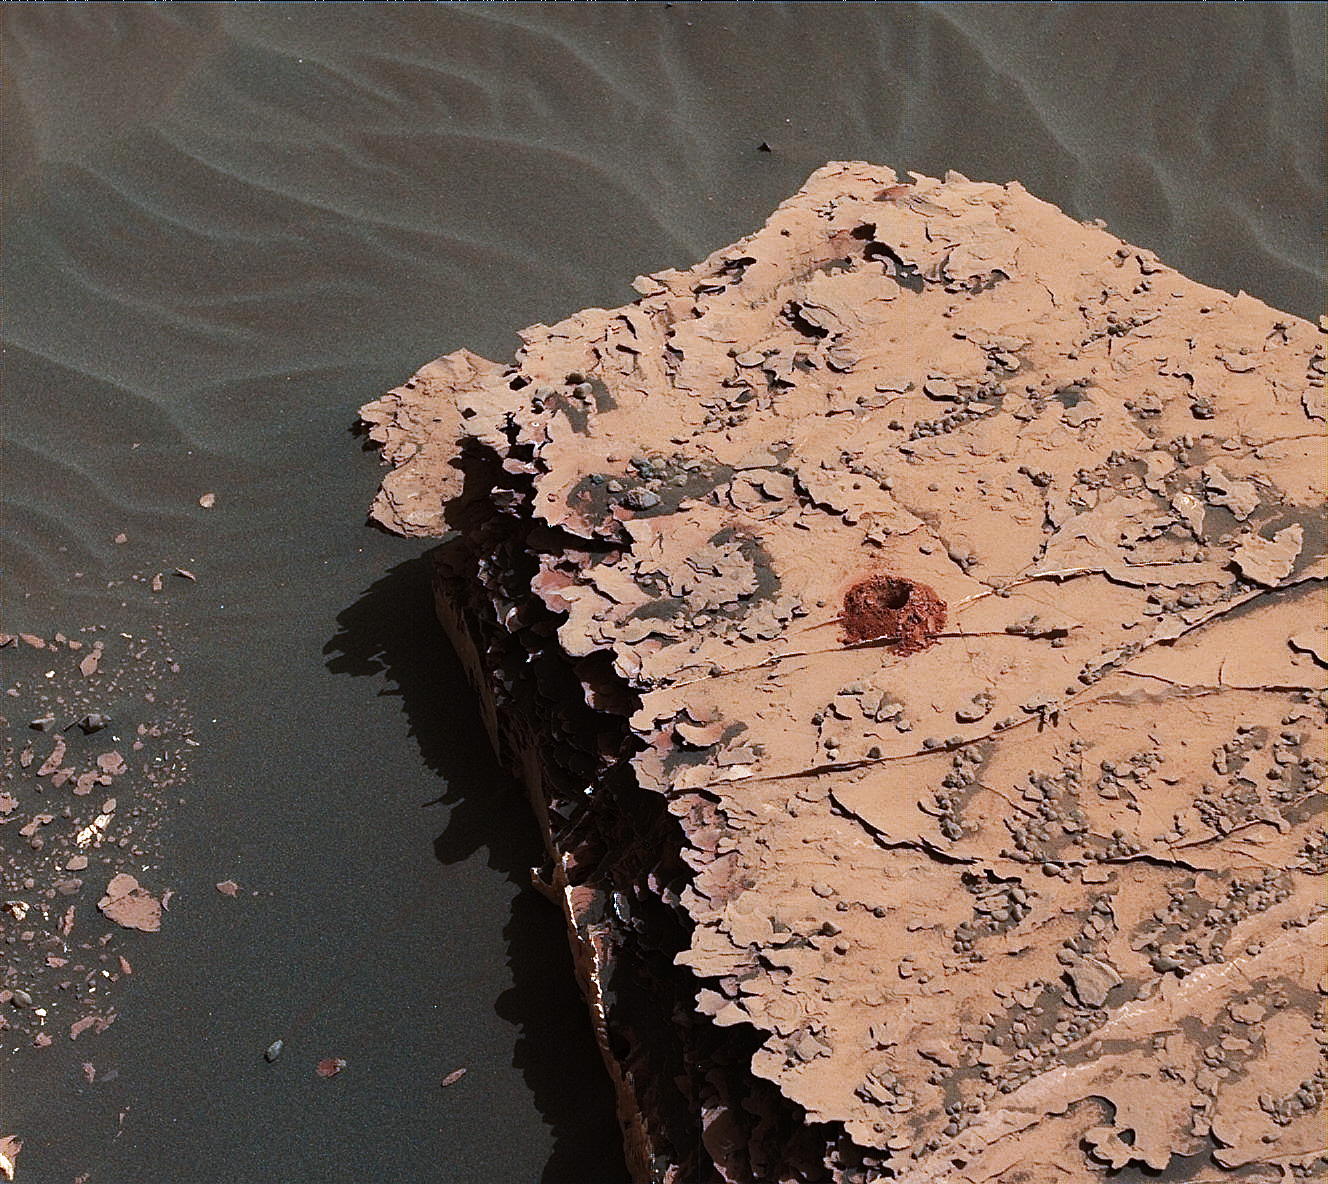

First Drilled Sample on Mars Since 2016

NASA’s Curiosity rover successfully drilled a hole 2 inches (5.1 centimeters) deep in a target called “Duluth” on May 20, 2018. The hole is about .6 inches (1.6 centimeters) across. It was the first rock sample captured by the drill since October 2016. A mechanical issue took the drill offline in December 2016.

Engineers at NASA’s Jet Propulsion Laboratory in Pasadena, California, had to innovate a new way for the rover to drill in order to restore this ability. The new technique, called Feed Extended Drilling (FED) keeps the drill’s bit extended out past two stabilizer posts that were originally used to steady the drill against Martian rocks. It lets Curiosity drill using the force of its robotic arm, a little more like a human would while drilling into a wall at home.

This image was taken by Curiosity’s Mast Camera (Mastcam) on Sol 2057. It has been white balanced and contrast-enhanced.

Malin Space Science Systems, San Diego, built and operates the Mastcam. NASA’s Jet Propulsion Laboratory, a division of the Caltech in Pasadena, California, manages the Mars Science Laboratory Project for NASA’s Science Mission Directorate, Washington. JPL designed and built the project’s Curiosity rover.

Credit: NASA/JPL-Caltech/MSSS